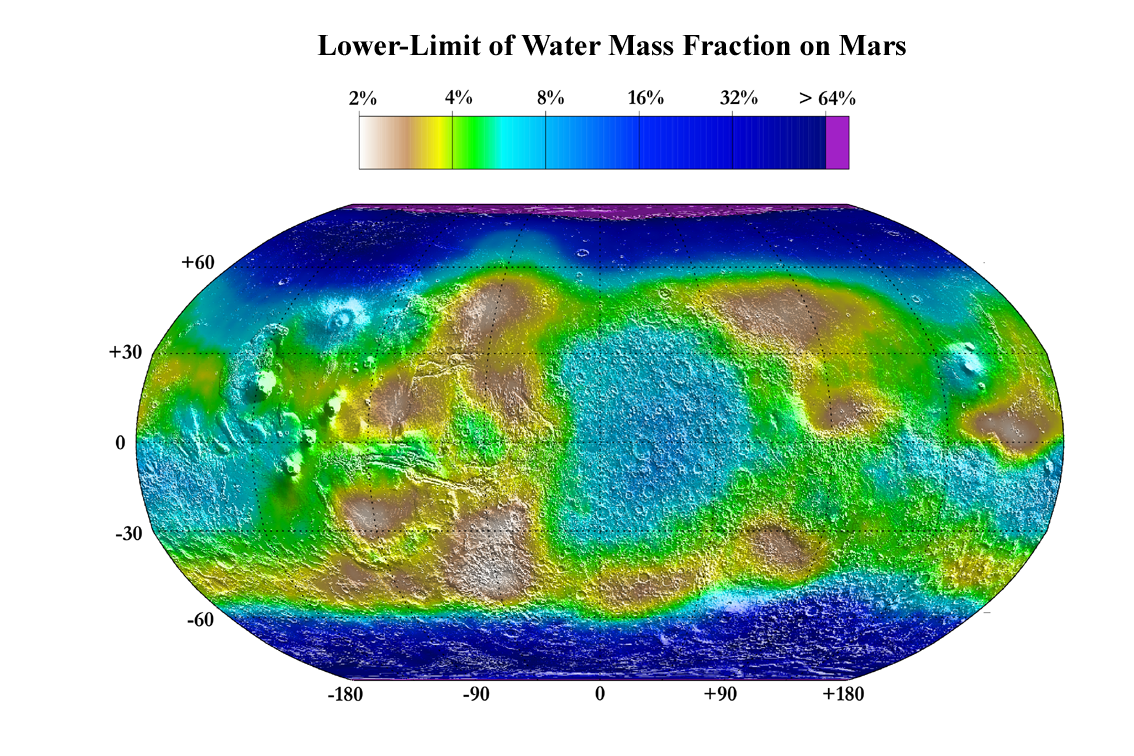

Water Mass Map from Neutron Spectrometer

December 8, 2003

This map shows the estimated lower limit of the water content of the upper meter of Martian soil. The estimates are derived from the hydrogen abundance measured by the neutron spectrometer component of the gamma ray spectrometer suite on NASA’s Mars Odyssey spacecraft.

The highest water-mass fractions, exceeding 30 percent to well over 60 percent, are in the polar regions, beyond about 60 degrees latitude north or south. Farther from the poles, significant concentrations are in the area bound in longitude by minus 10 degrees to 50 degrees and in latitude by 30 degrees south to 40 degrees north, and in an area to the south and west of Olympus Mons (30 degrees to 0 degrees south latitude and minus 135 degrees to 110 degrees longitude).

NASA’s Jet Propulsion Laboratory, a division of the California Institute of Technology in Pasadena, manages the 2001 Mars Odyssey mission for the NASA Office of Space Science in Washington. Investigators at Arizona State University in Tempe, the University of Arizona in Tucson and NASA’s Johnson Space Center, Houston, operate the science instruments. The gamma-ray spectrometer was provided by the University of Arizona in collaboration with the Russian Aviation and Space Agency, which provided the high-energy neutron detector, and the Los Alamos National Laboratories, New Mexico, which provided the neutron spectrometer. Lockheed Martin Space Systems, Denver, is the prime contractor for the project, and developed and built the orbiter. Mission operations are conducted jointly from Lockheed Martin and from JPL.

Credit: NASA/JPL/Los Alamos National Laboratory